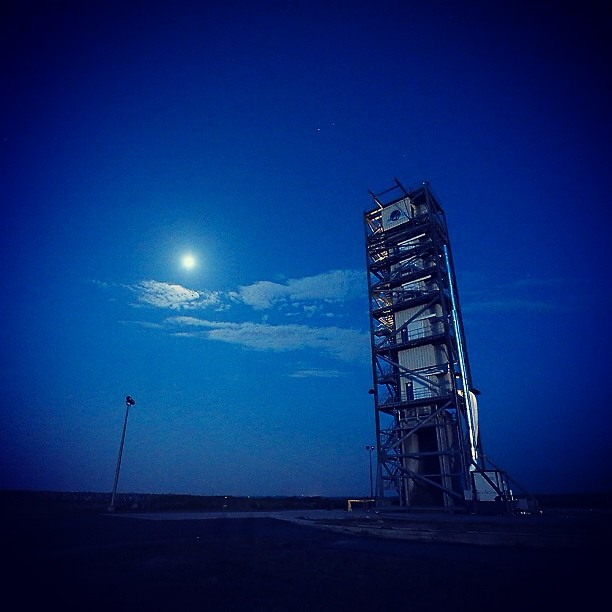

View of LADEE's Gantry!

This image shows an evening view gantry at Pad 0B at the Mid-Atlantic Regional Spaceport, at NASA's Wallops Flight Facility in Wallops Island, Va., on Sept. 4, 2013. In this photograph, the gantry surrounds the Minotaur V rocket that will launch NASA LADEE. The gantry is now removed and the Minotaur is getting ready to launch LADEE at 11:27 p.m. EDT tonight.

Credit: NASA Wallops/Patrick Black